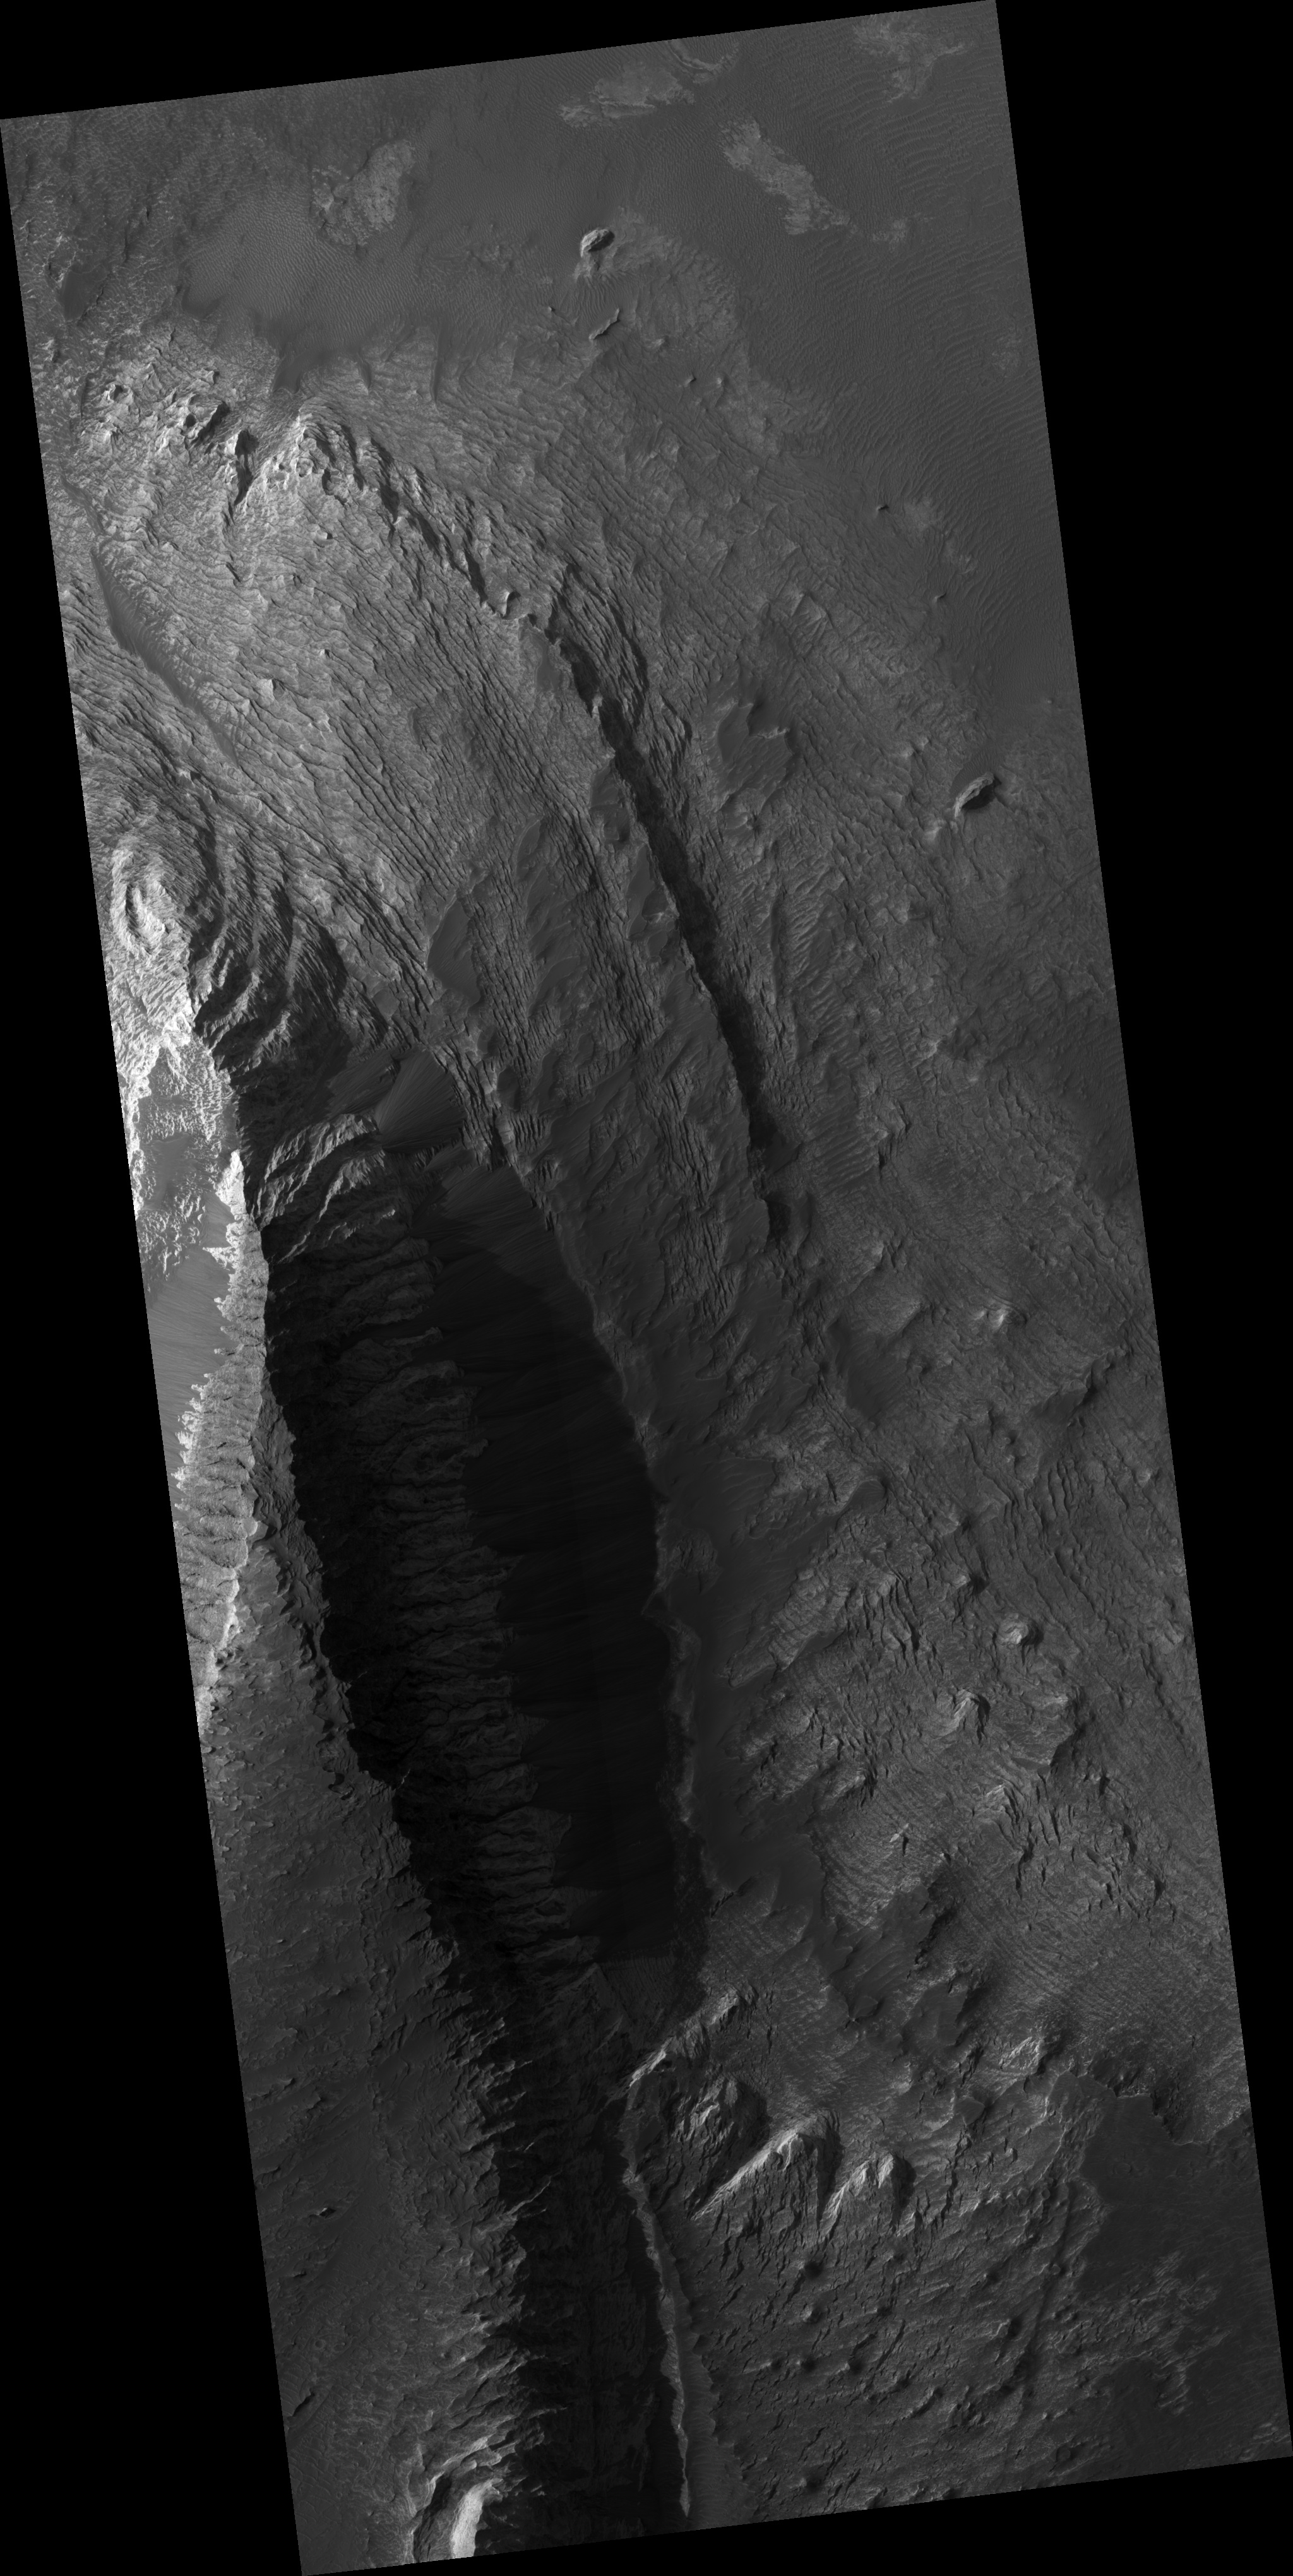

Layers and Dark Debris in Melas Chasma

This HiRISE sub-image shows layering in a light-toned deposit in Melas Chasma.

The layers are sedimentary in origin, but there are many processes that could have deposited them, such as volcanic airfall from explosive eruptions, dust-size particles settling out of the atmosphere due to cyclic changes, and deposition in standing bodies of water.

By looking at the slopes in the layers and how the layers intersect each other, scientists can rule out various origins. A darker material can be seen covering much of the layered deposit. Some of this dark material is loose and can be seen accumulating as debris aprons at the base of steep slopes. Other dark material appears indurated and has been eroded by the wind to form etched edges with topographic expressions.

The lack of impact craters on the layered deposit indicates that it is a relatively young deposit, or the craters have been removed by the wind, or the deposit was quickly buried and is now being exhumed.

This HiRISE image is PSP_002419_1675.

Observation Geometry
Acquisition date: 1 January 2007
Local Mars time: 3:43 PM
Degrees latitude (centered): -11.4 °
Degrees longitude (East): 287.6 °
Range to target site: 263.5 km (164.7 miles)
Original image scale range: 26.4 cm/pixel (with 1 x 1 binning) so objects ~79 cm across are resolved
Map-projected scale: 25 cm/pixel and north is up
Map-projection: EQUIRECTANGULAR
Emission angle: 0.1 °
Phase angle: 57.1 °
Solar incidence angle: 57 °, with the Sun about 33 ° above the horizon
Solar longitude: 176.2 °, Northern Summer

NASA’s Jet Propulsion Laboratory, a division of the California Institute of Technology in Pasadena, manages the Mars Reconnaissance Orbiter for NASA’s Science Mission Directorate, Washington. Lockheed Martin Space Systems, Denver, is the prime contractor for the project and built the spacecraft. The High Resolution Imaging Science Experiment is operated by the University of Arizona, Tucson, and the instrument was built by Ball Aerospace and Technology Corp., Boulder, Colo.

Credit: NASA/JPL/University of Arizona